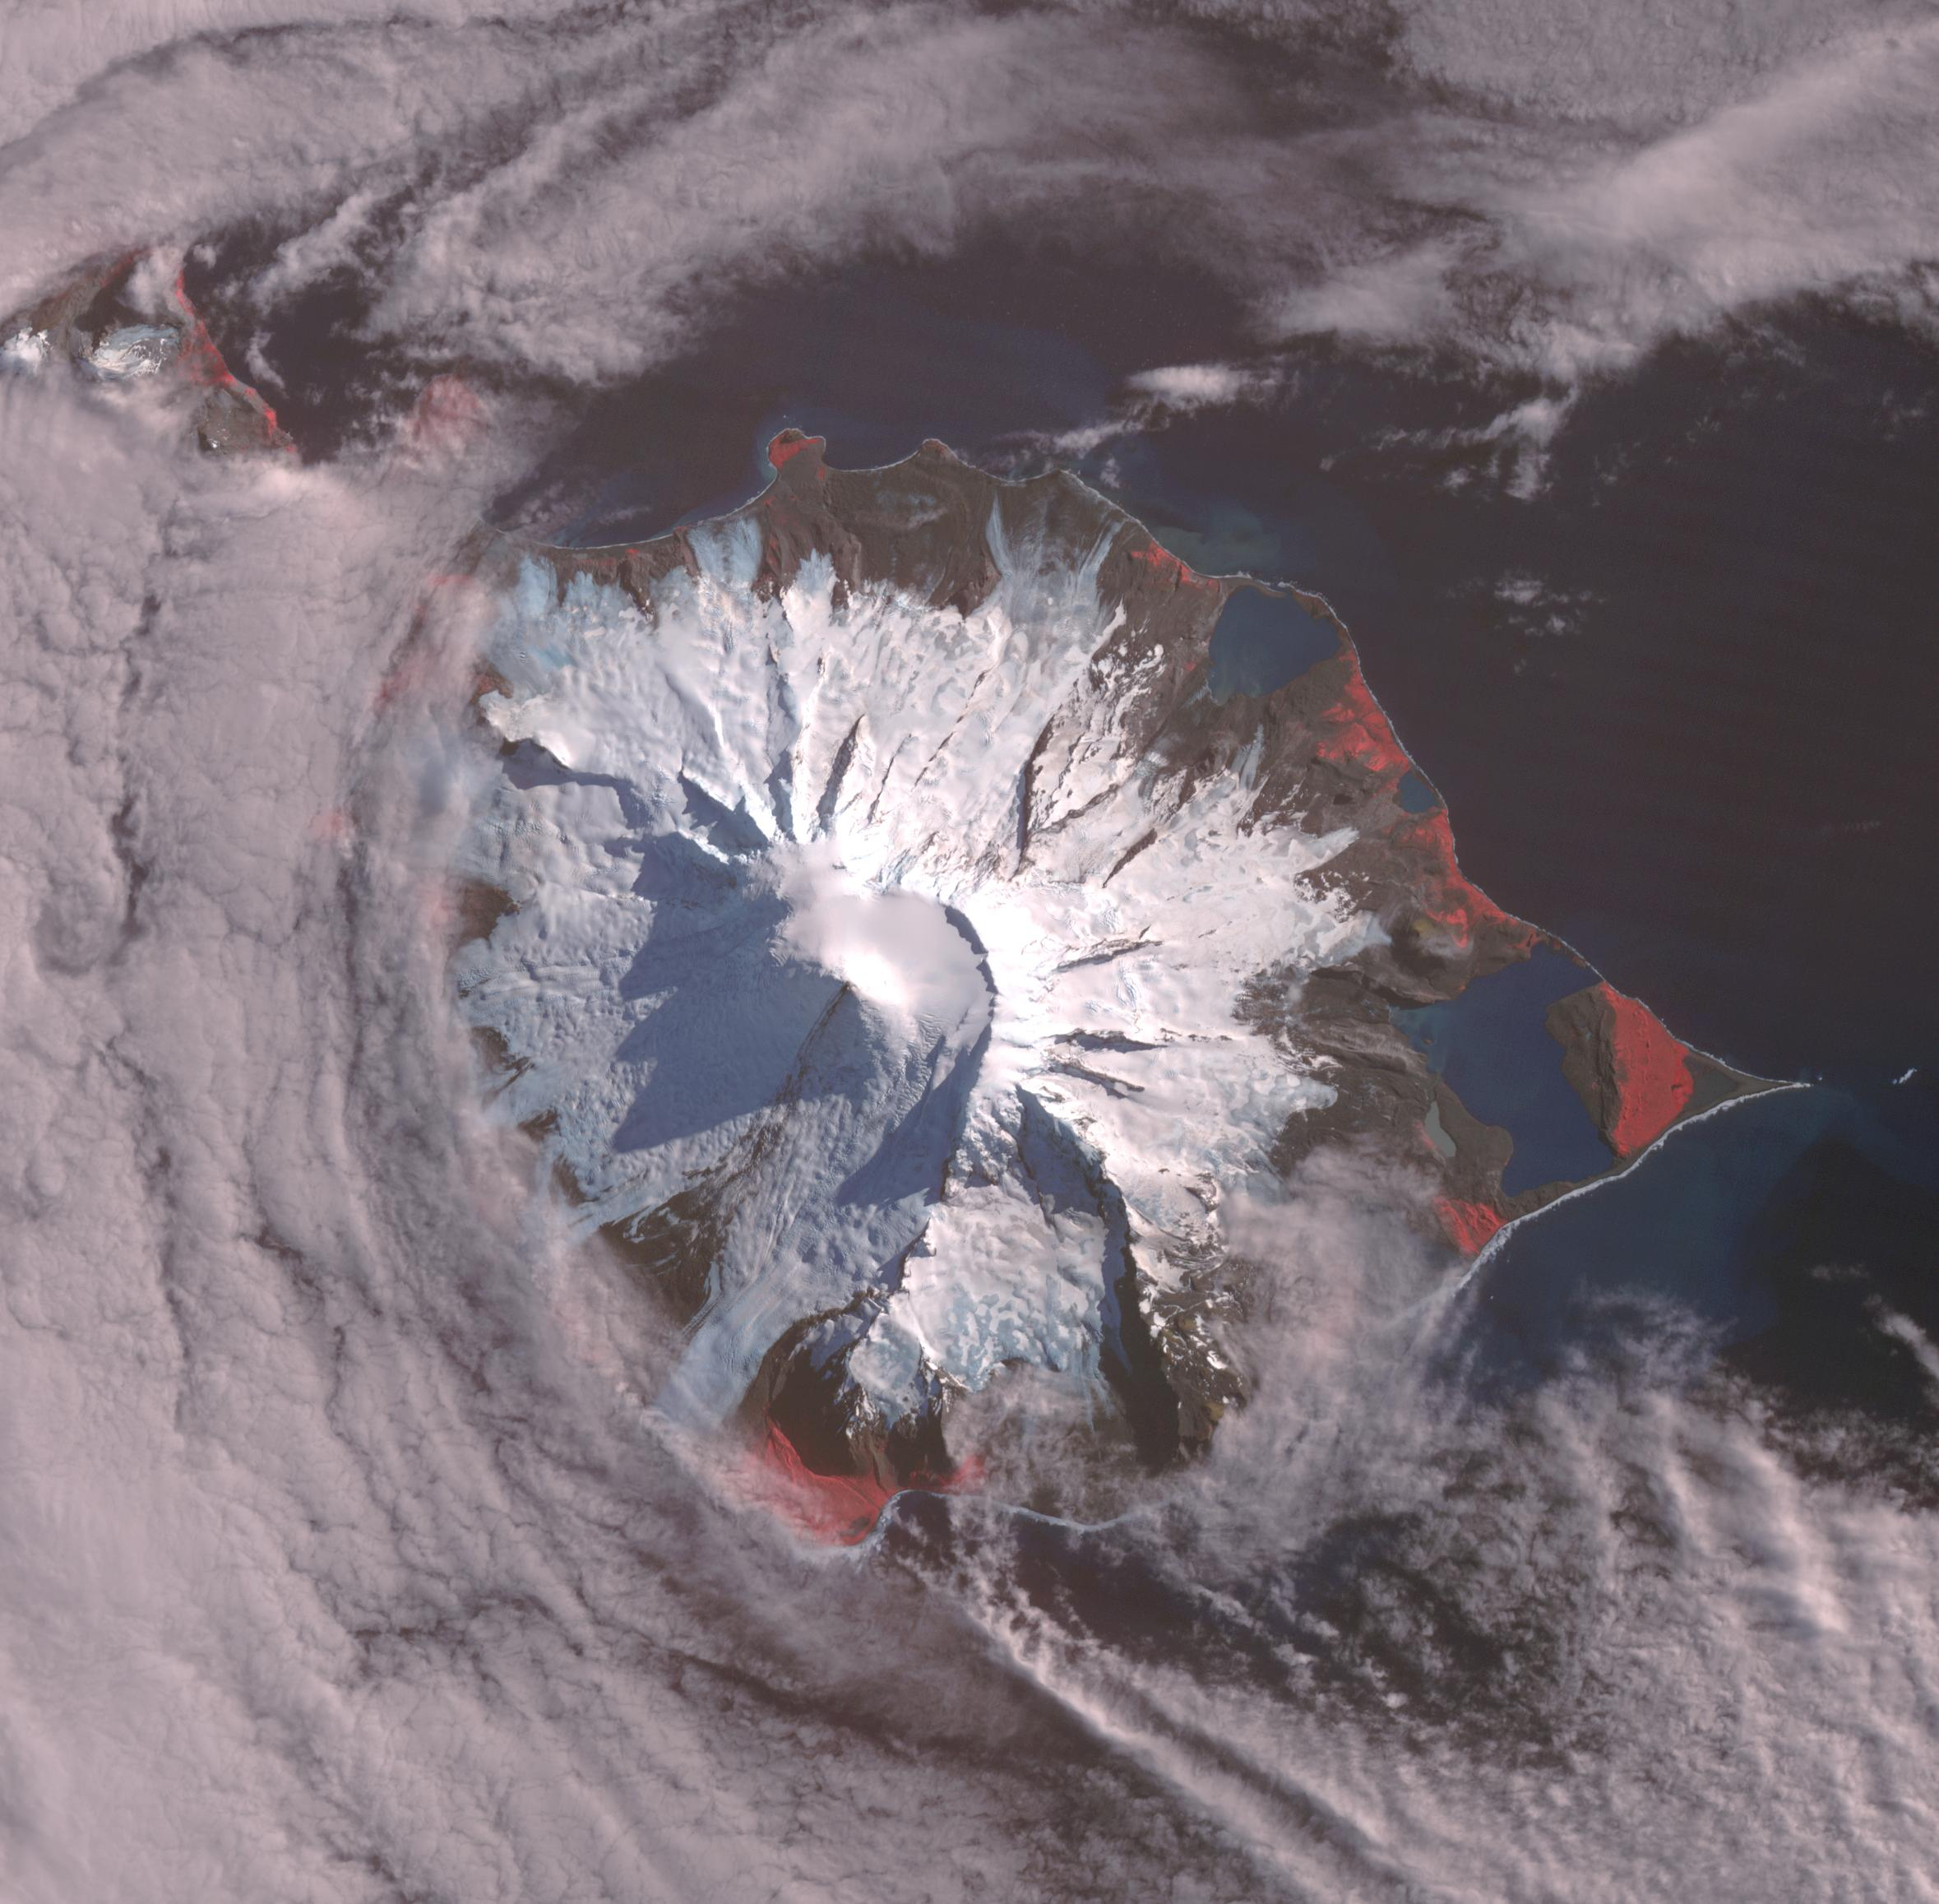

Heard Volcano, Australia

Heard, a remote volcanic island located in the southern Indian Ocean, is an Australian Territory. It consists of two volcanic structures: Big Ben and the smaller Mt. Dixon. The active Mawson Peak is located within a 5-6 km-wide caldera breached to the SW side of Big Ben. Intermittent eruptions have occurred since 1910; the latest in May 2023. The image was acquired March 18, 2025, covers an area of 39.7 by 40.4 km, and is located at 53 degrees south, 73.5 degrees east.

With its 14 spectral bands from the visible to the thermal infrared wavelength region and its high spatial resolution of about 50 to 300 feet (15 to 90 meters), ASTER images Earth to map and monitor the changing surface of our planet. ASTER is one of five Earth-observing instruments launched Dec. 18, 1999, on Terra. The instrument was built by Japan’s Ministry of Economy, Trade and Industry. A joint U.S./Japan science team is responsible for validation and calibration of the instrument and data products.

The broad spectral coverage and high spectral resolution of ASTER provides scientists in numerous disciplines with critical information for surface mapping and monitoring of dynamic conditions and temporal change. Example applications are monitoring glacial advances and retreats; monitoring potentially active volcanoes; identifying crop stress; determining cloud morphology and physical properties; wetlands evaluation; thermal pollution monitoring; coral reef degradation; surface temperature mapping of soils and geology; and measuring surface heat balance.

The U.S. science team is located at NASA’s Jet Propulsion Laboratory in Pasadena, Calif. The Terra mission is part of NASA’s Science Mission Directorate, Washington.

Credit: NASA/METI/AIST/Japan Space Systems, and U.S./Japan ASTER Science Team